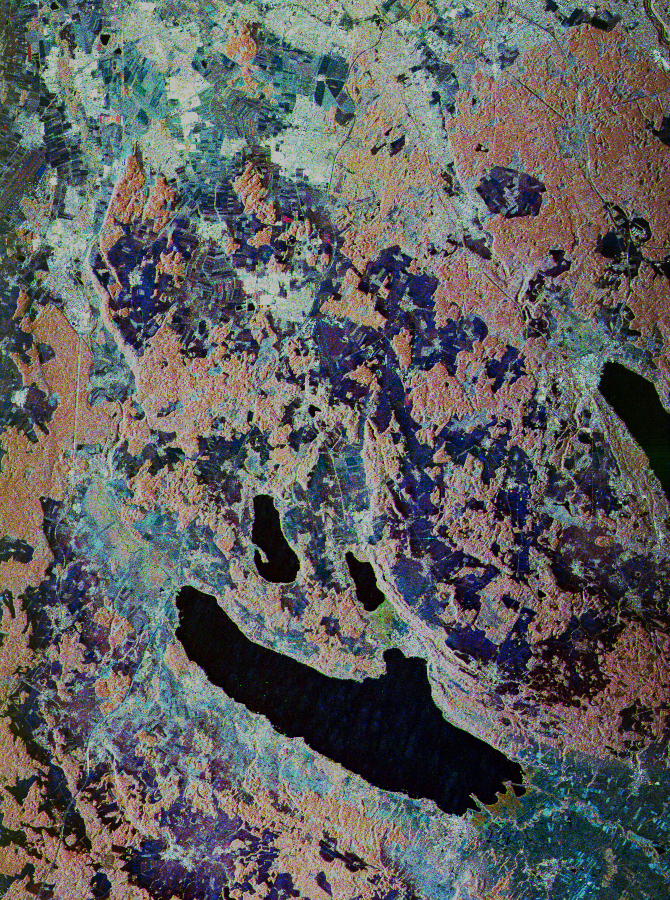

Space Radar Image of Oberpfaffenhofen, Germany

This is a false-color, three-frequency image of the Oberpfaffenhofen supersite, southwest of Munich in southern Germany, which shows the differences in what the three radar bands can see on the ground. The image covers a 27- by 36-kilometer (17- by 22-mile) area. The center of the site is 48.09 degrees north and 11.29 degrees east.

The image was acquired by the Spaceborne Imaging Radar C/X-Band Synthetic Aperture Radar (SIR-C/X-SAR) onboard space shuttle Endeavour on April 13, 1994, just after a heavy storm which covered the all area with 20 centimeters (8 inches) of snow. The dark area in the center of the image is Lake Ammersee. The two smaller lakes above the Ammersee are the Worthsee and the Pilsensee. On the right of the image is the tip of the Starnbergersee. The outskirt of the city of Munich can be seen at the top of the image.

The Oberpfaffenhofen supersite is the major test site for X-SAR calibration and scientific experiments such as ecology, hydrology and geology. This color composite image is a three-frequency overlay. L-band total power was assigned red, the C-band total power is shown in green and the X-band VV polarization appears blue. The colors on the image stress the differences between the L-band, C-band and X-band images. If the three frequencies were seeing the same thing, the image will appear in black and white. For example, the blue areas corresponds to area for which the X-band backscatter is relatively higher than the backscatter at L-and C-band; this behavior is characteristic of clear cuts or shorter vegetation. Similarly, the forested areas have a reddish tint. Finally, the green areas seen at the southern tip of both the Ammersee and the Pilsensee lakes indicate a marshy area.

Spaceborne Imaging Radar-C and X-Synthetic Aperture Radar (SIR-C/X-SAR) is part of NASA’s Mission to Planet Earth. The radars illuminate Earth with microwaves allowing detailed observations at any time, regardless of weather or sunlight conditions. SIR-C/X-SAR uses three microwave wavelengths: L-band (24 cm), C-band (6 cm) and X-band (3 cm). The multi-frequency data will be used by the international scientific community to better understand the global environment and how it is changing. The SIR-C/X-SAR data, complemented by aircraft and ground studies, will give scientists clearer insights into those environmental changes which are caused by nature and those changes which are induced by human activity.

SIR-C was developed by NASA’s Jet Propulsion Laboratory. X-SAR was developed by the Dornier and Alenia Spazio companies for the German space agency, Deutsche Agentur fuer Raumfahrtangelegenheiten (DARA), and the Italian space agency, Agenzia Spaziale Italiana (ASI), with the Deutsche Forschungsanstalt fuer Luft und Raumfahrt e.v. (DLR), the major partner in science, operations and data processing of X-SAR.

Credit: NASA/JPL-Caltech